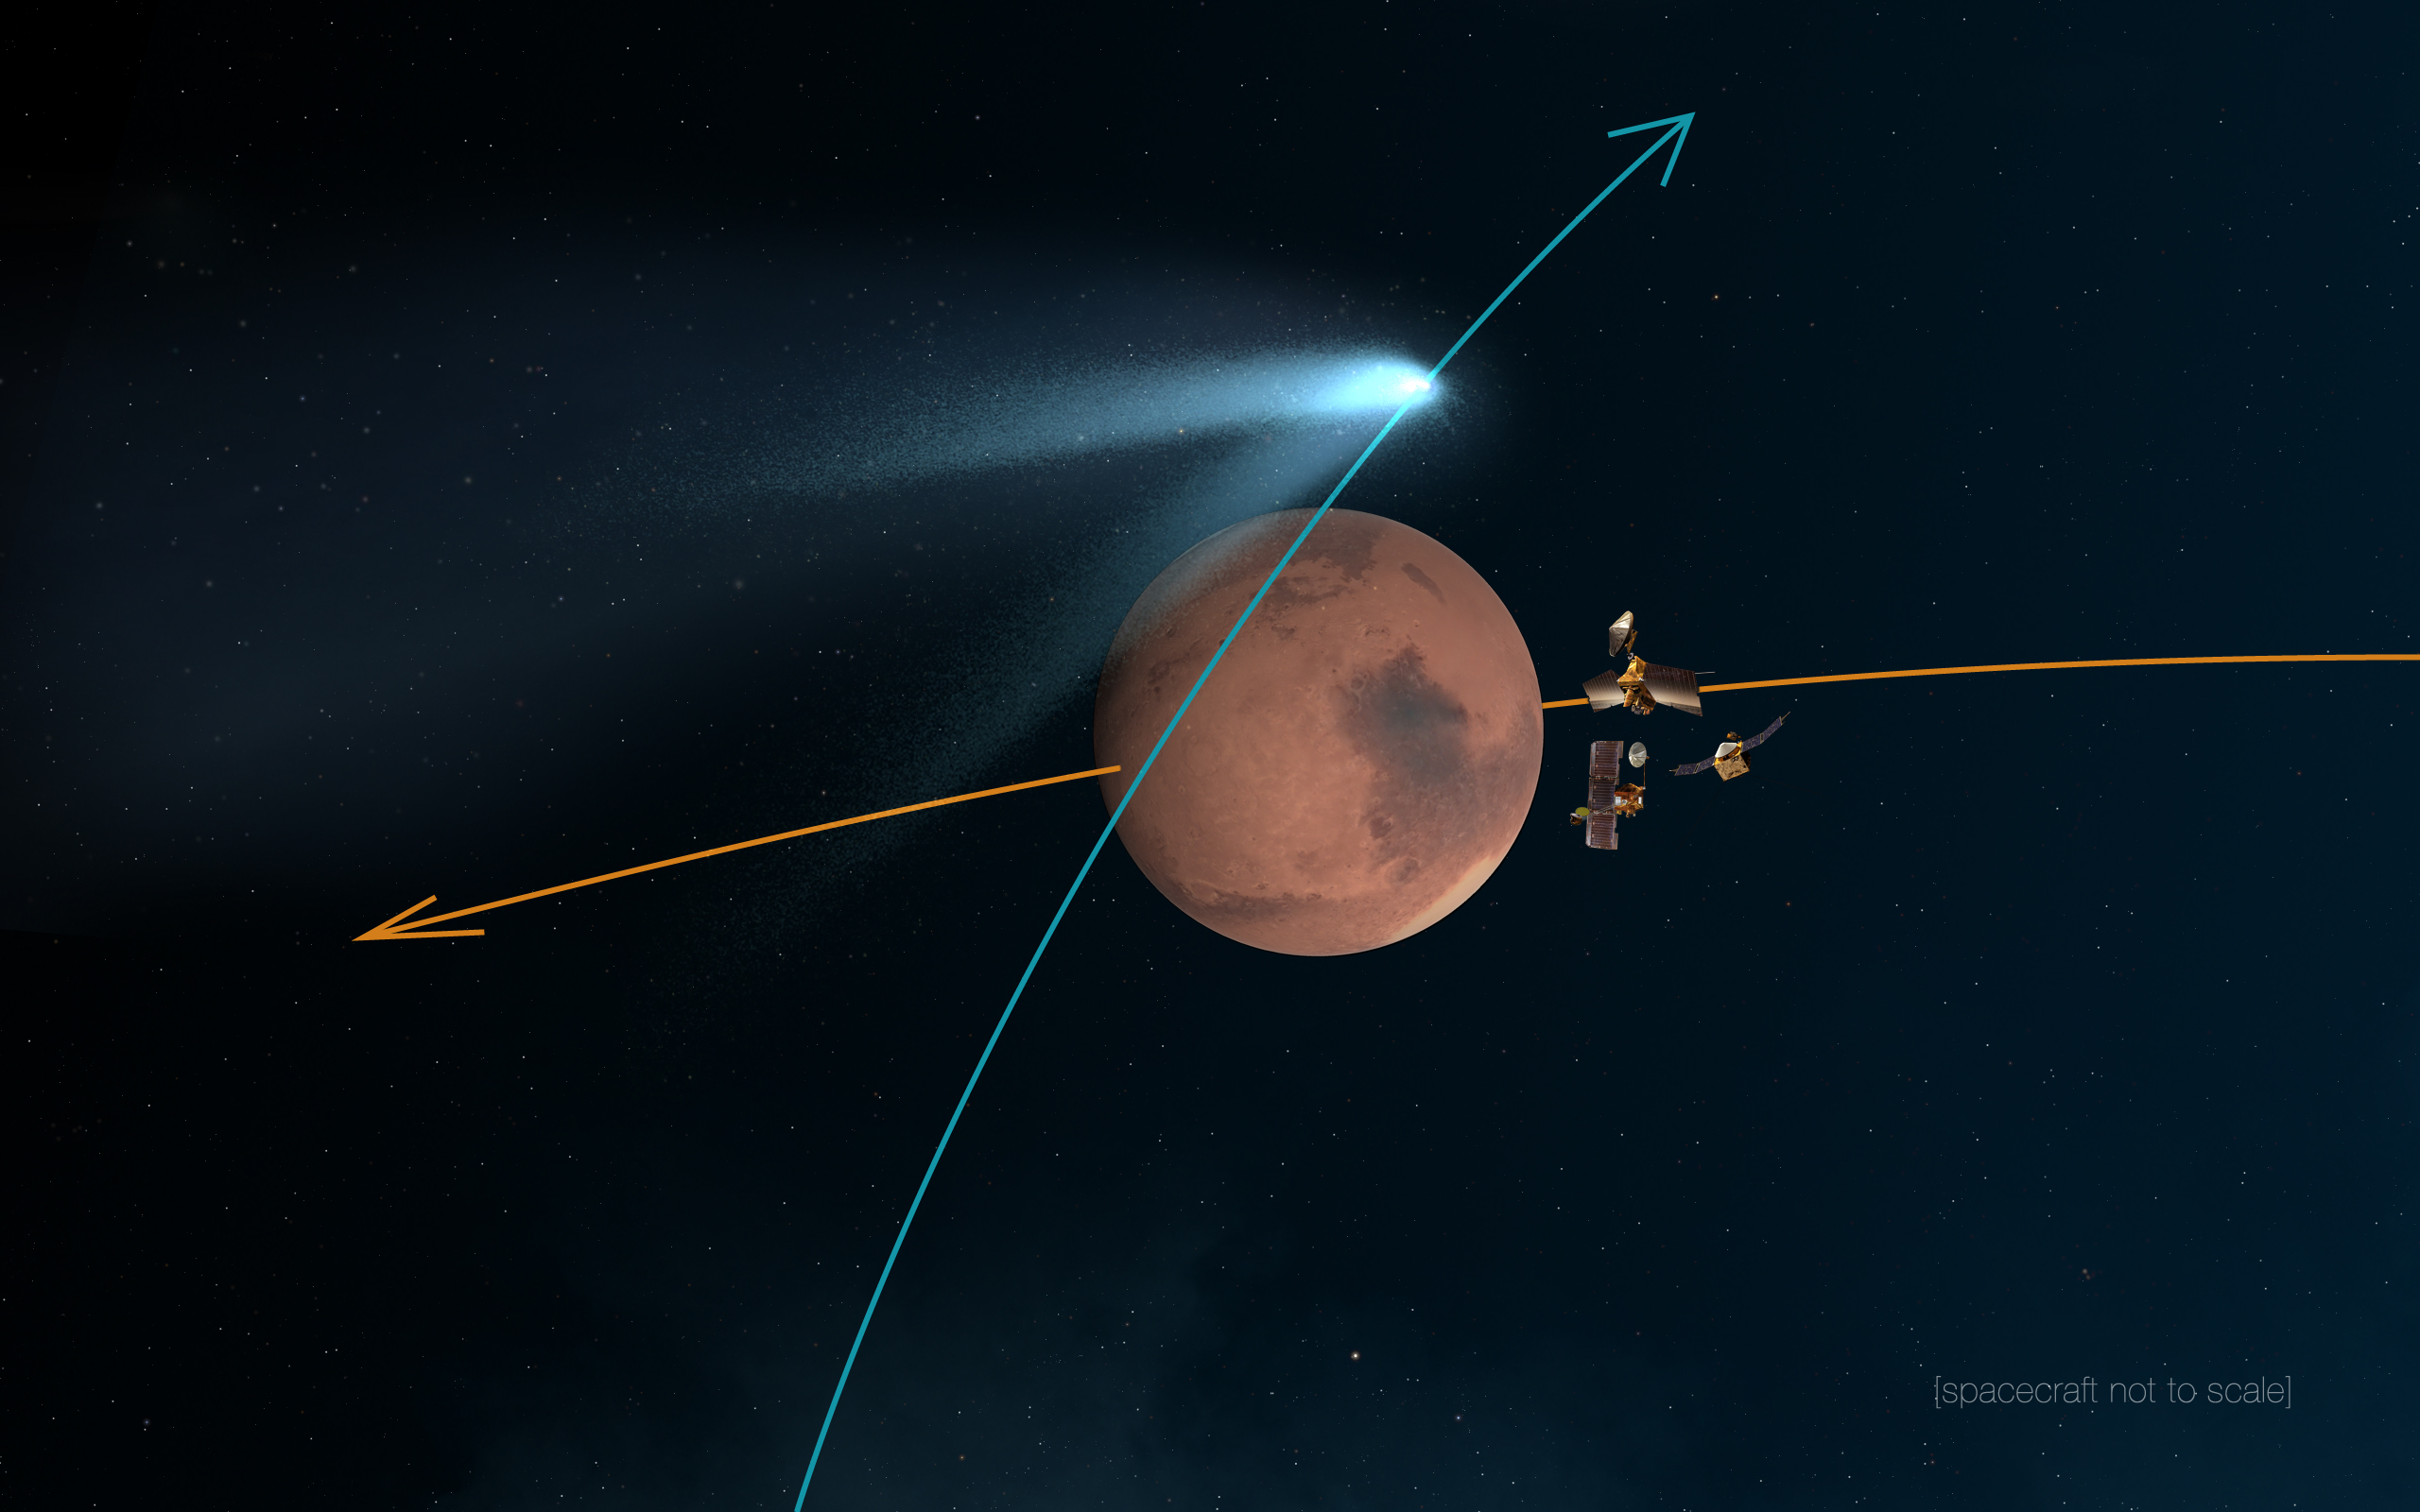

Mars Orbiters ‘Duck and Cover’ for Comet Siding Spring Flyby (Artist’s Concept)

This artist’s concept shows NASA’s Mars orbiters lining up behind the Red Planet for their “duck and cover” maneuver to shield them from comet dust that may result from the close flyby of comet Siding Spring (C/2013 A1) on Oct. 19, 2014.

The comet’s nucleus will miss Mars by about 87,000 miles (139,500 kilometers), shedding material as it hurtles by at about 126,000 miles per hour miles (56 kilometers per second), relative to Mars and Mars-orbiting spacecraft.

NASA is taking steps to protect its Mars orbiters, while preserving opportunities to gather valuable scientific data. The NASA orbiters at Mars are Mars Reconnaissance Orbiter, Mars Odyssey and MAVEN.

JPL, a division of the California Institute of Technology, Pasadena, manages the NASA’s Mars Exploration Program for NASA’s Science Mission Directorate, Washington.

Credit: NASA/JPL-Caltech